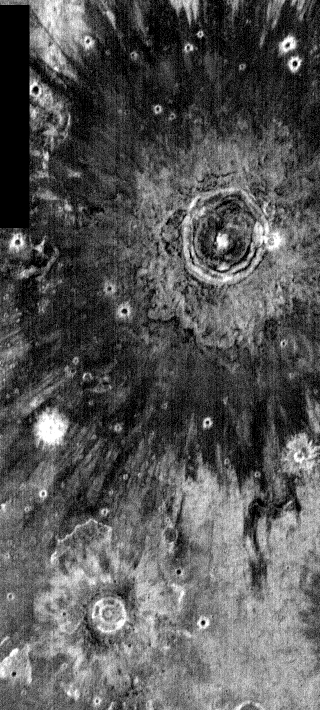

THEMIS Images as Art #15

Released 20 February 2004

Humanity is a very visual species. We rely on our eyes to tell us what is going on in the world around us. Put any image in front of a person and that person will examine the picture looking for anything familiar. Even if the examiner has no idea what he/she is looking at in a picture, he/she will still be able to make a statement about the picture, usually preceded by the words “it looks like…” The image above is part of the surface of Mars, but is presented for its artistic value rather than its scientific value. When first viewed, this image solicited a statement that “it looks like…” something seen in everyday life.

Seen in infrared, these crater ejecta seem to evoke images of blooming flowers.

Note: this THEMIS visual image has not been radiometrically nor geometrically calibrated for this preliminary release. An empirical correction has been performed to remove instrumental effects. A linear shift has been applied in the cross-track and down-track direction to approximate spacecraft and planetary motion. Fully calibrated and geometrically projected images will be released through the Planetary Data System in accordance with Project policies at a later time.

NASA’s Jet Propulsion Laboratory manages the 2001 Mars Odyssey mission for NASA’s Office of Space Science, Washington, D.C. The Thermal Emission Imaging System (THEMIS) was developed by Arizona State University, Tempe, in collaboration with Raytheon Santa Barbara Remote Sensing. The THEMIS investigation is led by Dr. Philip Christensen at Arizona State University. Lockheed Martin Astronautics, Denver, is the prime contractor for the Odyssey project, and developed and built the orbiter. Mission operations are conducted jointly from Lockheed Martin and from JPL, a division of the California Institute of Technology in Pasadena.

Credit: NASA/JPL/Arizona State University